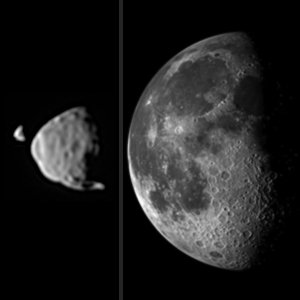

Illustration Comparing Apparent Sizes of Moons

This illustration provides a comparison for how big the moons of Mars appear to be, as seen from the surface of Mars, in relation to the size that Earth’s moon appears to be when seen from the surface of Earth. Earth’s moon actually has a diameter more than 100 times greater than the larger Martian moon, Phobos. However, the Martian moons orbit much closer to their planet than the distance between Earth and Earth’s moon.

Deimos, at far left, and Phobos, beside it, are shown together as they actually were photographed by the Mast Camera (Mastcam) NASA’s Mars rover Curiosity on Aug. 1, 2013. The images are oriented so that north is up. The size-comparison image of Earth’s moon, on the right, is also oriented with north up.

Deimos has a diameter of 7.5 miles (12 kilometers) and was 12,800 miles (20,500 kilometers) from the rover at the time of the image. Phobos has a diameter 14 miles (22 kilometers) and was 3,900 miles (6,240 kilometers) from the rover at the time of the image. Earth’s moon has a diameter of 2,159 miles (3,474 kilometers) and is typically about 238,000 miles (380,000 kilometers) from an observer on Earth.

Malin Space Science Systems, San Diego, built and operates Mastcam. NASA’s Jet Propulsion Laboratory manages the Mars Science Laboratory mission and the mission’s Curiosity rover for NASA’s Science Mission Directorate in Washington. The rover was designed, developed and assembled at JPL, a division of the California Institute of Technology in Pasadena.

Credit: NASA/JPL-Caltech/Malin Space Science Systems/Texas A&M Univ.